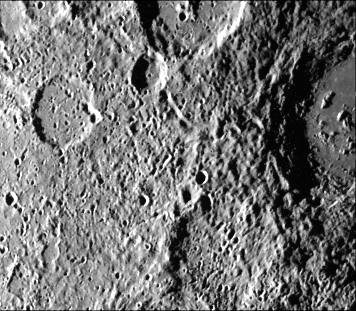

Mercury’s Cratered Terrain

Cratered terrain very similar to that on the Moon is portrayed in this TV photo (FDS 27431) of Mercury taken by Mariner 10 on March 29 from a range of 31,000 kilometers (19,300 miles). The large flat-floored crater at right is about 100 kilometers (62 miles) in diameter-about the same size as the lunar crater Copernicus. Numerous small craters and linear grooves radial to the crater probably are ejecta thrown from the crater by impact. The surface is illuminated from the left.

The Mariner 10 mission, managed by the Jet Propulsion Laboratory for NASA’s Office of Space Science, explored Venus in February 1974 on the way to three encounters with Mercury-in March and September 1974 and in March 1975. The spacecraft took more than 7,000 photos of Mercury, Venus, the Earth and the Moon.

Credit: NASA/JPL